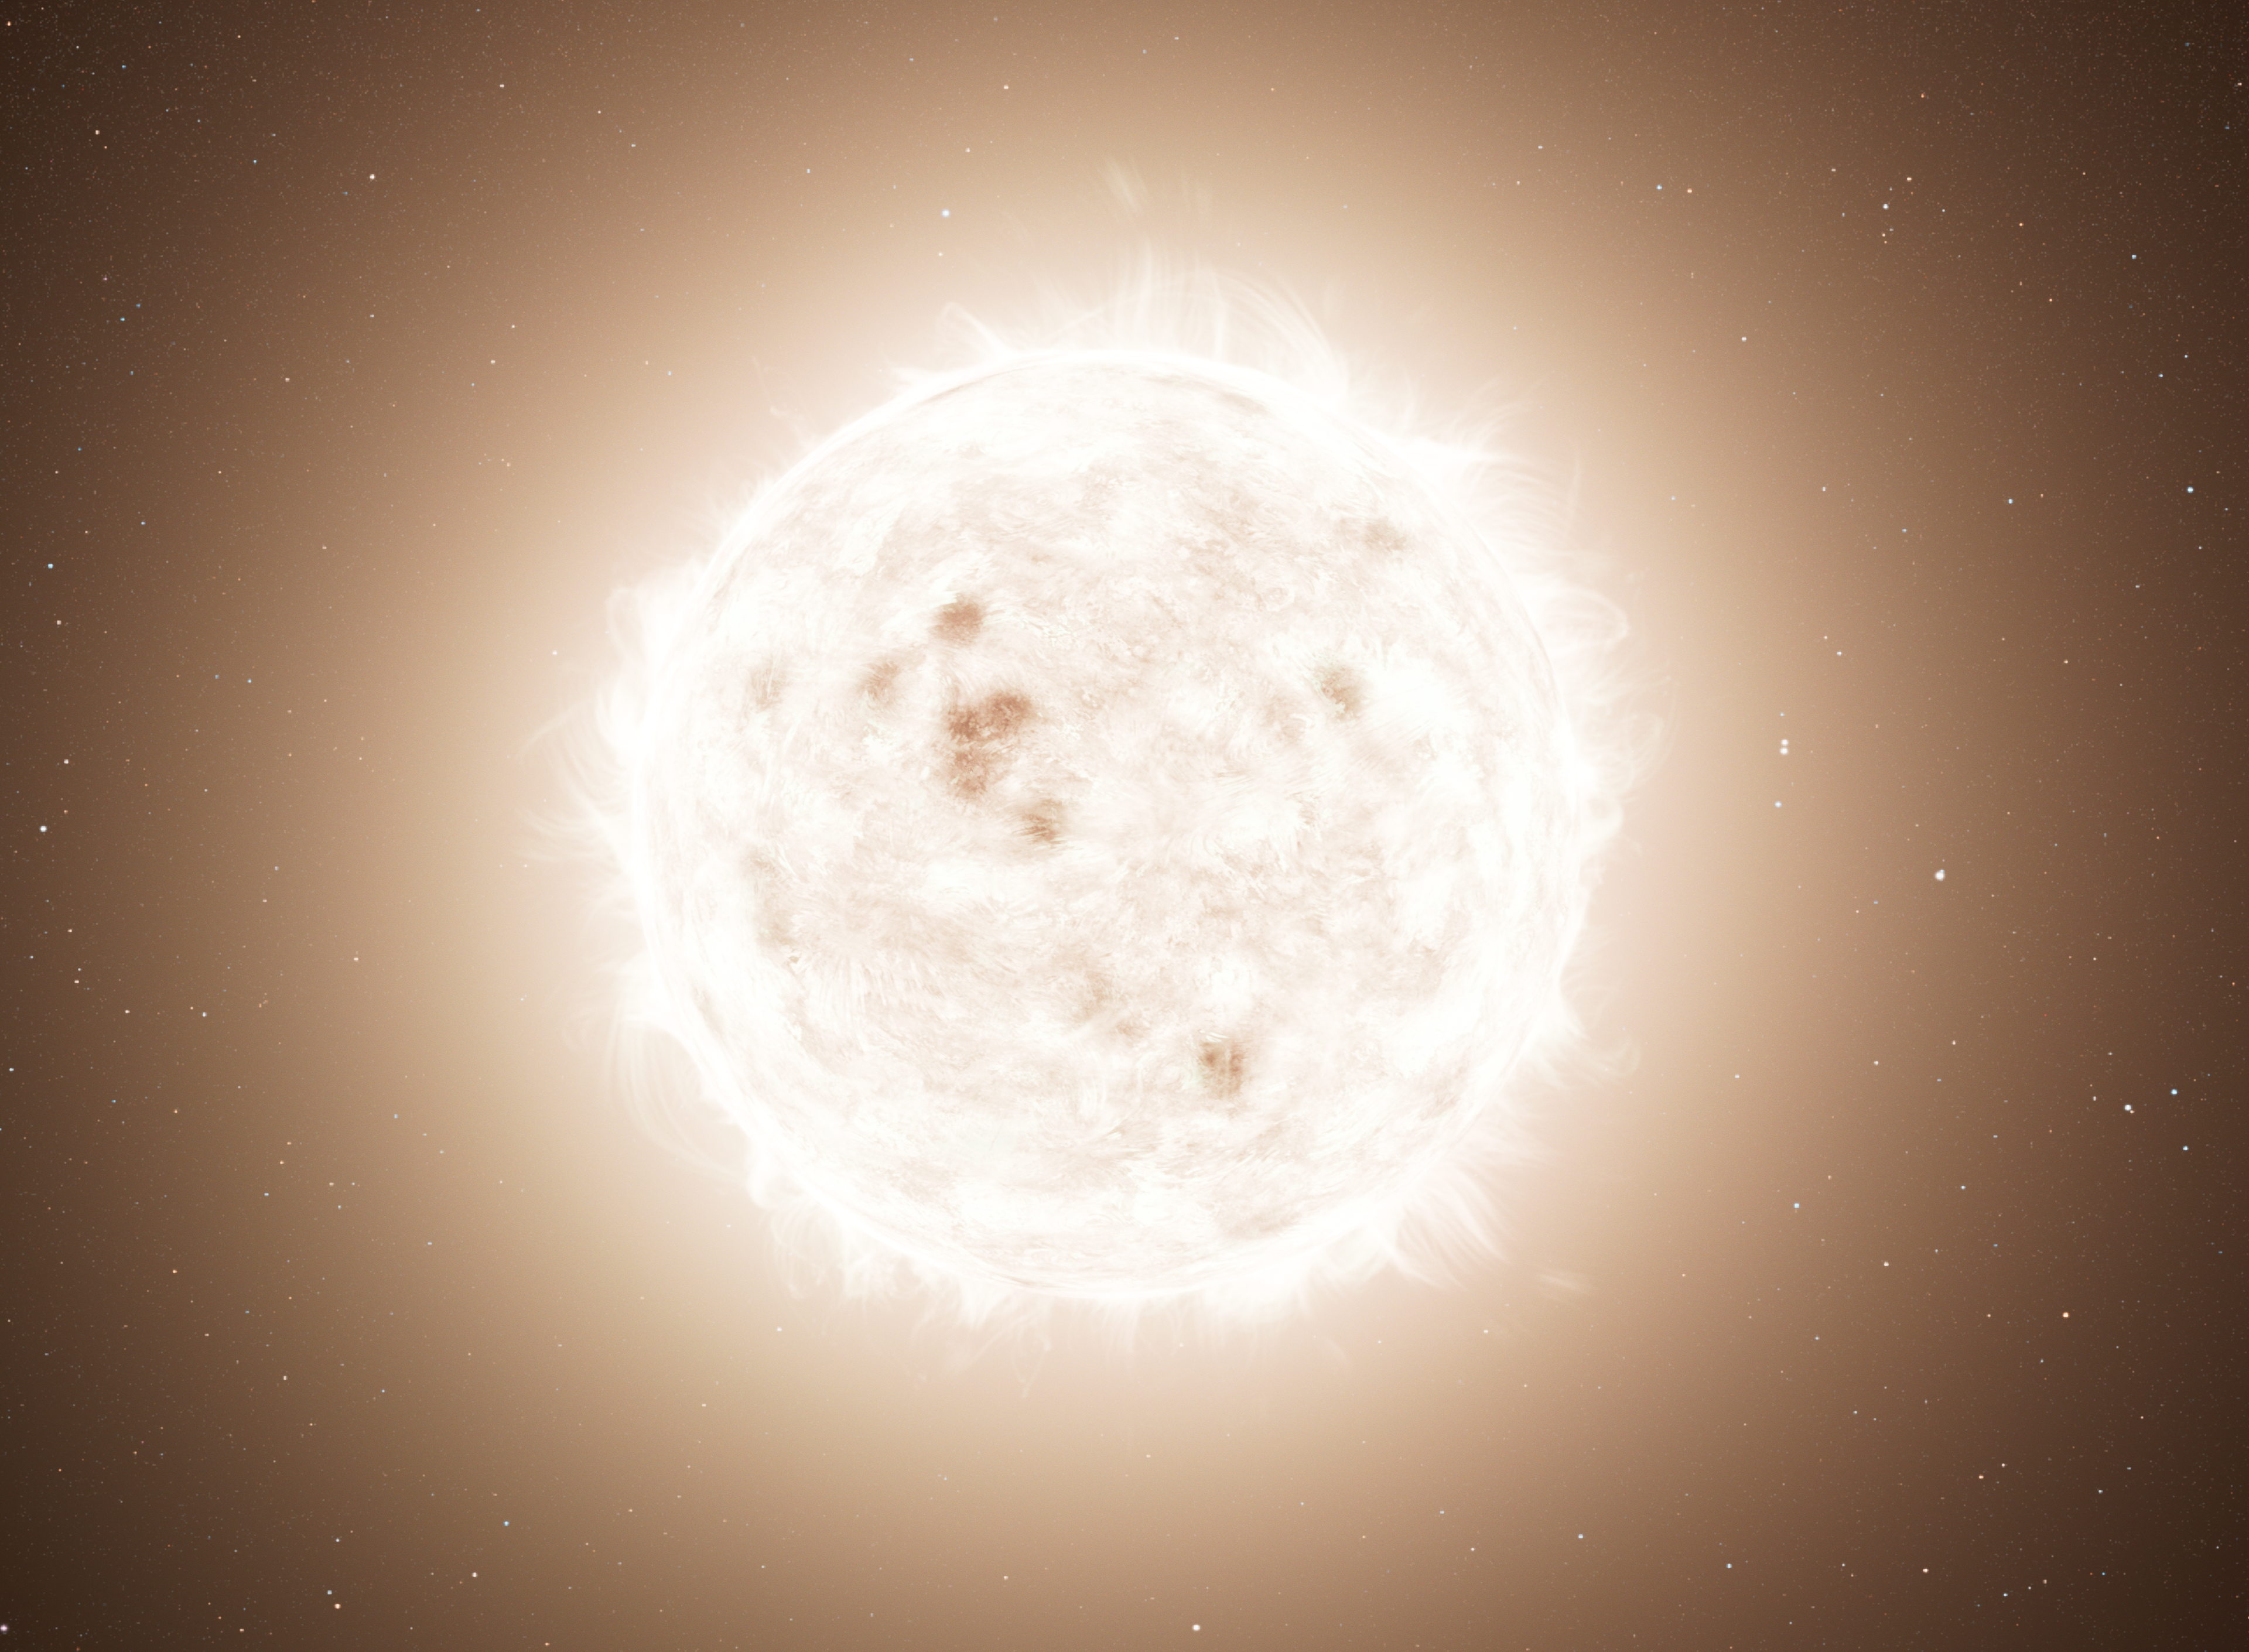

Evolution of “Blue Lurker” Star System (Artist’s Concept)

Evolution of a "Blue Lurker" Star in a Triple System

Panel 1: A triple star system containing three Sun-like stars. Two are very tightly orbiting. The third star has a much wider orbit.

Panel 2: The close stellar pair spiral together and merge to form one more massive star.

Panel 3: The merged star evolves into a giant star. As the huge photosphere expands, some of the material falls onto the outer companion, causing the companion to grow larger and its rotation rate to increase.

Panels 4-5: The central merged star eventually burns out and forms a massive white dwarf, and the outer companion spirals in towards the white dwarf, leaving a binary star system with a tighter orbit.

Panel 6: The surviving outer companion is much like our Sun but nicknamed a "blue lurker." Although it is slightly brighter bluer than expected because of the earlier mass-transfer from the central star and is now rotating very rapidly, these features are subtle. The star could easily be mistaken for a normal Sun-like star despite its exotic evolutionary history.

Credit: Artwork: NASA, ESA, Leah Hustak (STScI)